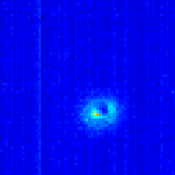

Astrophysics CubeSat Demonstrates Big Potential in a Small Package

Click on the image for larger animationThis animated gif shows a series of images from a single observation of a star by the ASTERIA spacecraft. In the first few images, the star appears to move as ASTERIA slews to and then locks onto the target star. Throughout the remainder of the frames, the spacecraft remains locked on the target star.

Click on the image for larger versionThis graph shows the precise position of a star as seen by ASTERIA. The colored tracks show the path of ASTERIA’s pointing system as it attempts to hold steady on a target. The blue tracks show the spacecraft’s pointing ability using coarse pointing control, but to reach the desired level of stability, ASTERIA engages what is known as two-stage fine pointing control, shown in orange. Arcseconds are a measure of angle on the sky, used to measure the apparent size of objects or and distances that objects travel.(The full moon is about 1800 arcseconds wide).

Click on the image for larger versionA snapshot of the sky taken by ASTERIA, showing the spacecraft’s full field of view; the constellation Orion is visible in the bottom left. Images from the satellite are cropped when scientists want to monitor an individual star.

(l-r: Robert Bocchino, Amanda Donner, Cody Colley, Alessandra Babuscia, and Peter Di Pasquale).

ASTERIA, or the Arcsecond Space Telescope Enabling Research in Astrophysics, weighs only 22 pounds (10 kilograms). It carries a payload for measuring the brightness of stars, which allows researchers to monitor nearby stars for orbiting exoplanets that cause a brief drop in brightness as they block the starlight.

The ASTERIA mission utilized commercially available CubeSat hardware where possible, and is contributing to a general knowledge of how those components operate in space.

The ASTERIA satellite, which was deployed into low-Earth orbit in November, is only slightly larger than a box of cereal, but it could be used to help astrophysicists study planets orbiting other stars.

ASTERIA was developed under the Phaeton Program at JPL. Phaeton provides early-career hires, under the guidance of experienced mentors, with the challenges of a flight project. ASTERIA is a collaboration with the Massachusetts Institute of Technology in Cambridge; where Sara Seager is the principal investigator.

Mission managers at NASA’s Jet Propulsion Laboratory in Pasadena, California, recently announced that ASTERIA has accomplished all of its primary mission objectives, demonstrating that the miniaturized technologies on board can operate in space as expected. This marks the success of one of the world’s first astrophysics CubeSat missions, and shows that small, low-cost satellites could be used to assist in future studies of the universe beyond the solar system.

Credit: NASA/JPL-Caltech